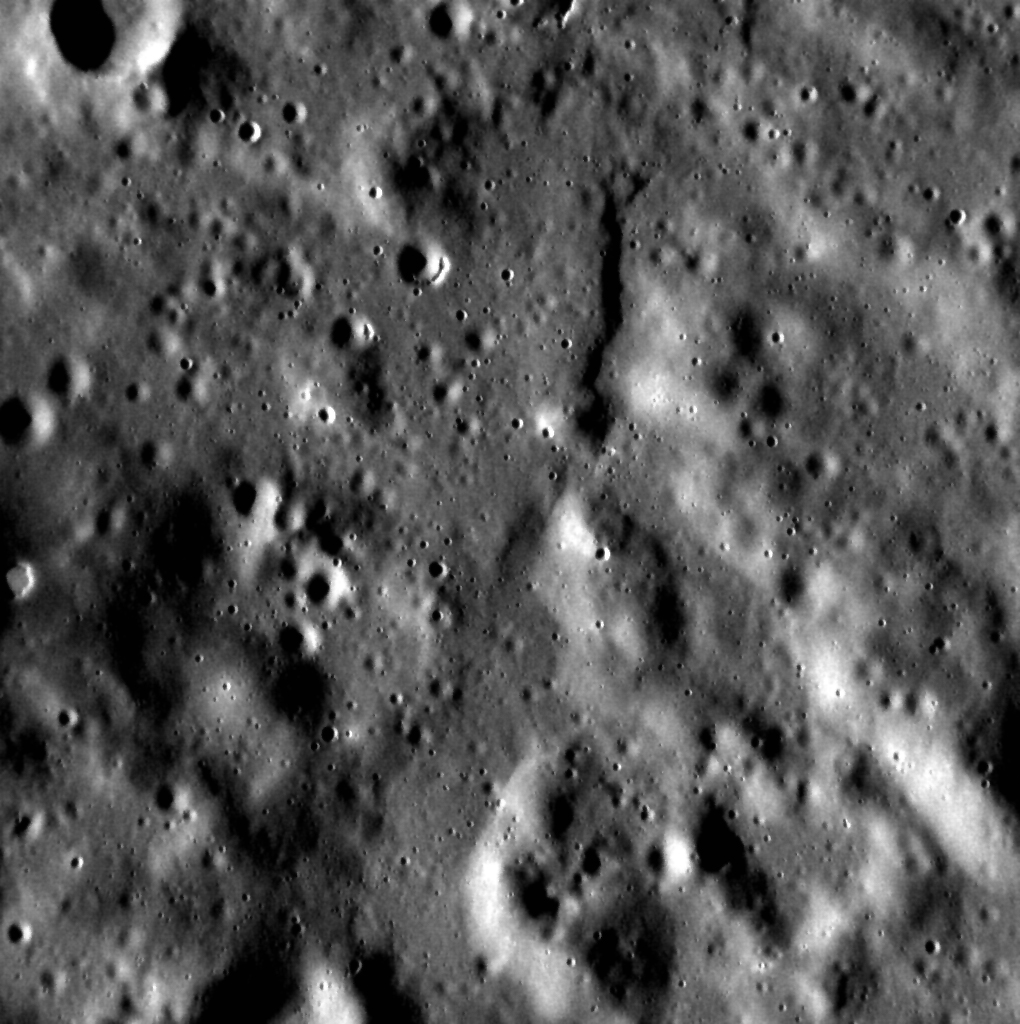

Goodbye, Hollows

As MESSENGER enters its final days, we are getting our last looks at some of our favorite features. Hollows, discovered in MDIS images during the orbital phase of the mission, are always photogenic. Three small hollows can be spotted in this scene located to the northwest of the Caloris basin near Timgad Vallis, including one that is surrounded by low-reflectance material.

Date acquired: April 14, 2015
Image Mission Elapsed Time (MET): 71304311
Image ID: 8326733
Instrument: Narrow Angle Camera (NAC) of the Mercury Dual Imaging
System (MDIS)
Center Latitude: 59.1°
Center Longitude: 116.2° E
Resolution: 17.1 meters/pixel
Scale: This scene is approximately 17 km (11 miles) across

The MESSENGER spacecraft is the first ever to orbit the planet Mercury, and the spacecraft’s seven scientific instruments and radio science investigation are unraveling the history and evolution of the Solar System’s innermost planet. In the mission’s more than four years of orbital operations, MESSENGER has acquired over 250,000 images and extensive other data sets. MESSENGER’s highly successful orbital mission is about to come to an end, as the spacecraft runs out of propellant and the force of solar gravity causes it to impact the surface of Mercury in April 2015.

For information regarding the use of images, see the MESSENGER image use policy.

Credit: NASA/Johns Hopkins University Applied Physics Laboratory/Carnegie Institution of Washington